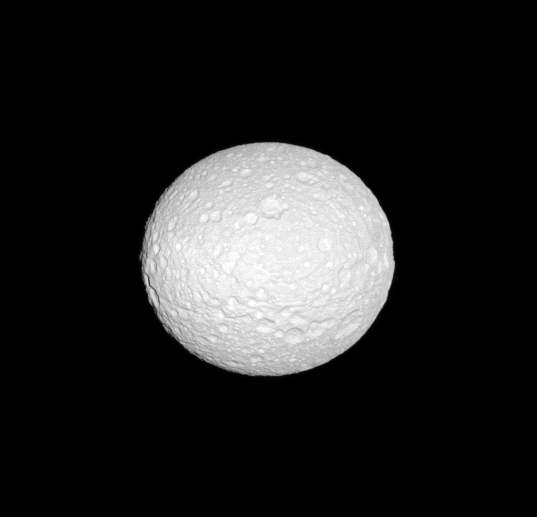

Oblate Mimas

The Cassini spacecraft reveals the cratered surface of Mimas, a moon whose shape is flattened at the poles.

See PIA07534 to learn more about why the moon has this oblate shape. This view looks toward the trailing hemisphere of Mimas (396 kilometers, or 246 miles across). North on Mimas is up and rotated 1 degree to the left.

The image was taken in visible green light with the Cassini spacecraft narrow-angle camera on Oct. 14, 2009. The view was acquired at a distance of approximately 273,000 kilometers (170,000 miles) from Mimas and at a Sun-Mimas-spacecraft, or phase, angle of 5 degrees. Image scale is 2 kilometers (about 1 mile) per pixel.

The Cassini-Huygens mission is a cooperative project of NASA, the European Space Agency and the Italian Space Agency. The Jet Propulsion Laboratory, a division of the California Institute of Technology in Pasadena, manages the mission for NASA’s Science Mission Directorate, Washington, D.C. The Cassini orbiter and its two onboard cameras were designed, developed and assembled at JPL. The imaging operations center is based at the Space Science Institute in Boulder, Colo.

Credit: NASA/JPL/Space Science Institute